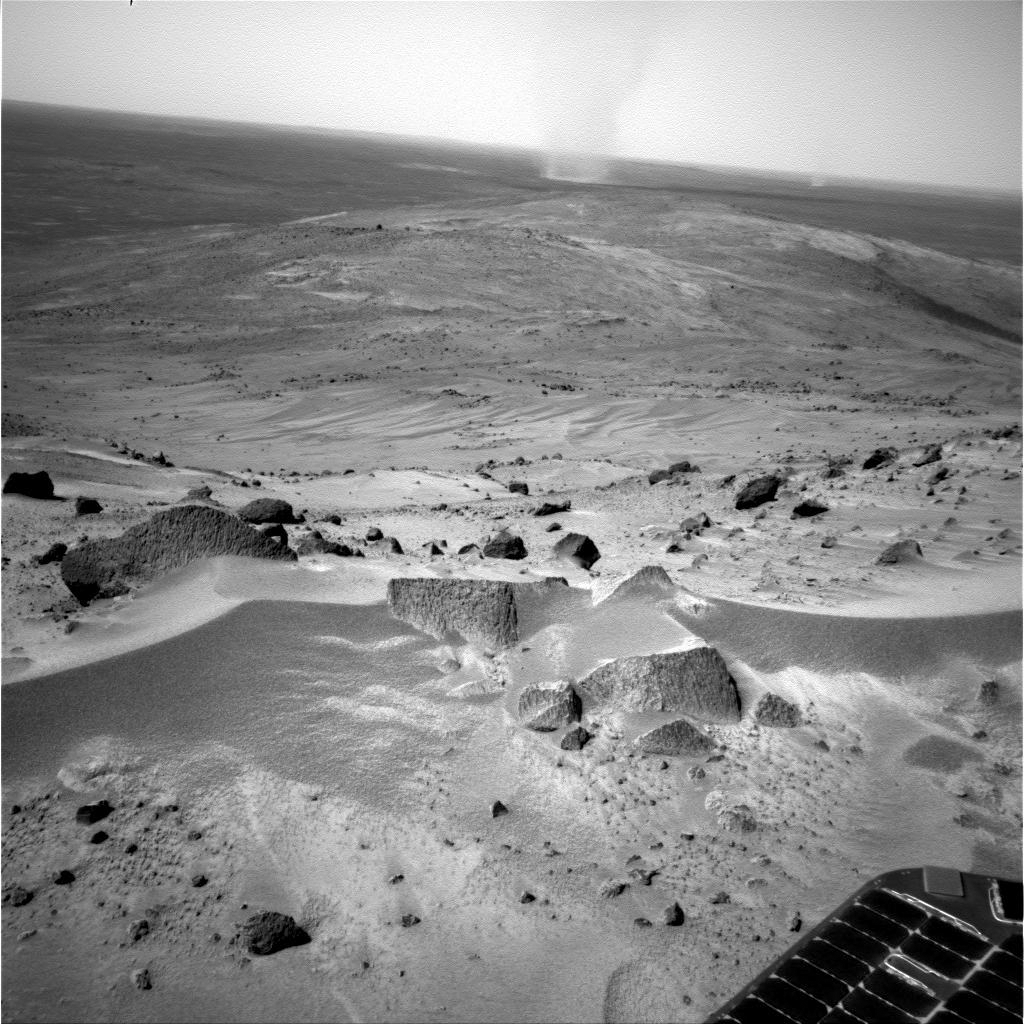

Windy Summit and Plains in Gusev

NASA’s Mars Exploration Rover Spirit used its navigation camera to record this scene on the day the rover arrived at the crest area of “Husband Hill” inside Gusev Crater. That was Spirit’s 581st martian day, or sol, on Aug. 21, 2005. The rover had just completed its longest one-sol drive in months, 44.8 meters or 47 feet, before taking this picture. A wind-sculpted ripple of sand or dust dominates the foreground, on top of the hill, while a whirlwind lofts a column of dust above the plain in the distance.

Credit: NASA/JPL